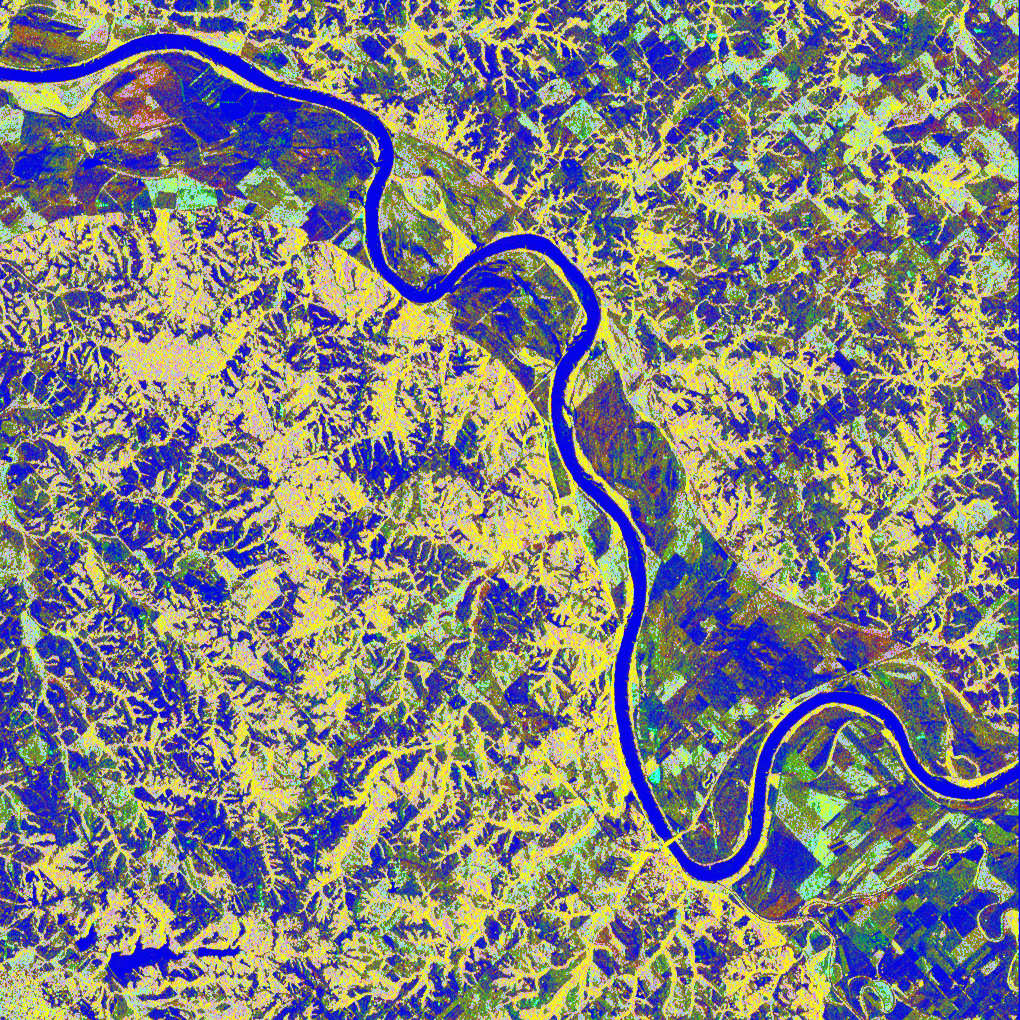

Space Radar Image of Missouri River, Glasgow, Missouri

This is a false-color L-band image of an area near Glasgow, Missouri, centered at about 39.2 degrees north latitude and 92.8 degrees west longitude. The image was acquired by the Spaceborne Imaging Radar-C and X-band Synthetic Aperture Radar (SIR-C/X-SAR) aboard the space shuttle Endeavour on its 50th orbit on October 3, 1994. The false-color composite was made by displaying the L-band (horizontally transmitted and received) return in red; the L-band (horizontally transmitted and vertically received) return in green; and the sum of the two channels in blue. The area shown is approximately 37 kilometers by 25 kilometers (23 miles by 16 miles).

The radar data, coupled with pre-flood aerial photography and satellite data and post-flood topographic and field data, are being used to evaluate changes associated with levee breaks in landforms, where deposits formed during the widespread flooding in 1993 along the Missouri and Mississippi Rivers. The distinct radar scattering properties of farmland, sand fields and scoured areas will be used to inventory floodplains along the Missouri River and determine the processes by which these areas return to preflood conditions.

The image shows one such levee break near Glasgow, Missouri. In the upper center of the radar image is a region covered by several meters of sand, shown as blue regions below the bend in the river. West (left) of this dark area, a blue gap in the levee tree canopy can be seen, showing the area where the levee failed. Radar data such as these can help scientists more accurately assess the potential for future flooding in this region and how that might impact surrounding communities.

Spaceborne Imaging Radar-C and X-band Synthetic Aperture Radar (SIR-C/X-SAR) is part of NASA’s Mission to Planet Earth. The radars illuminate Earth with microwaves, allowing detailed observations at any time, regardless of weather or sunlight conditions. SIR-C/X-SAR uses three microwave wavelengths: L-band (24 cm), C-band (6 cm) and X-band (3 cm). The multi-frequency data will be used by the international scientific community to better understand the global environment and how it is changing. The SIR-C/X-SAR data, complemented by aircraft and ground studies, will give scientists clearer insights into those environmental changes which are caused by nature and those changes which are induced by human activity.

SIR-C was developed by NASA’s Jet Propulsion Laboratory. X-SAR was developed by the Dornier and Alenia Spazio companies for the German space agency, Deutsche Agentur fuer Raumfahrtangelegenheiten (DARA), and the Italian space agency, Agenzia Spaziale Italiana (ASI), with the Deutsche Forschungsanstalt fuer Luft und Raumfahrt e.V.(DLR), the major partner in science, operations and data processing of X-SAR.

Credit: NASA/JPL